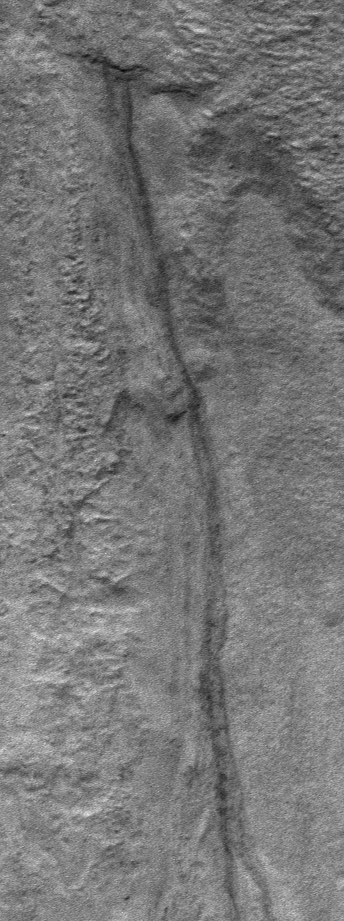

Groundwater May be Source for Erosion in Martian Gullies

Since their discovery early during the Mars Global Surveyor’s Mars Orbiter Camera investigation, as first reported in June 2000, Martian gullies have presented a puzzle for the Mars science community: what fluid was responsible for the erosion that created the channels, and where did it come from? The gullies seem to be quite young in a geologic sense (millions of years or less), yet modern and geologically-recent Mars is an extremely dry place, where water ice sublimates directly to gas when the temperature is warm enough.

Since June 2000, many hypotheses have been discussed at scientific meetings, in the scientific journals and elsewhere. The original June 2000 hypothesis held that the fluid was liquid water (either pure, salty, acidic, etc.) that came to the surface where slopes intersected conduits of groundwater. Such slopes include crater walls, valley walls, hills, massifs and crater central peaks. Later investigators explored the possibility that rather than liquid groundwater, the source was ground ice, which, under some climate conditions, melted to produce liquid runoff. Still others noted that thick mantles covered a fraction of the gully-bearing slopes, suggesting that the mantles were ancient, dust-covered snow or ice packs that might melt at the base to make liquid water runoff. Water was not the only fluid considered by various colleagues; carbon dioxide can be fluid at some pressures and temperatures. Fluid carbon dioxide was also proposed as a candidate fluidizing agent. Even dry mass movement, or land sliding, of unconsolidated granular material can exhibit some fluid-like behavior. Such mass movements were considered as an explanation for the gullies.

The presence of channels primarily formed by erosion but also displaying features representing along-channel deposition, such as levees and meanders, and terminal depositional aprons consisting of dozens to hundreds of individual flow lobes, contributed to the general acceptance of the hypothesis that gullies involved the action of liquid water.

Throughout the Mars Global Surveyor mission, the Mars Orbiter Camera team continued to image gullies at every opportunity, looking for new gullies, taking higher resolution images of previously identified gullies, and monitoring the gullies for changes that might occur. Among the results of this extensive survey are numerous examples of gullies that have geological relations to other things in their vicinity. This provides support for the hypothesis that the fluid responsible for the gullies came from beneath the ground, either as groundwater or melting of ice in the Martian subsurface. Three of the best examples are presented here.

Figure A: The first picture shows a pair of gully channels that emerge, fully-born at nearly their full width, from beneath small overhangs on the north wall of Dao Vallis. These overhangs are probably created by the presence of a hard-rock layer. Liquid, probably water, percolated through permeable layers just beneath these harder, more resistant rock layers. The arrow points to the place where one of the two neighboring channels emerges. This is a sub-frame of an image acquired on Jan. 10, 2006, located near 34.2 degrees south latitude, 268.1 degrees west longitude. The 150-meter scale bar is about 164 yards wide.

Figure B: The second picture shows a gully that formed on the wall of a crater that intersected a mare-type ridge. The term, mare, is from the dark volcanic plains of Earth’s moon, for example Mare Tranquilitatis was the plain on which the Apollo 11 crew landed in 1969. The lunar maria (maria is the plural form of mare), when viewed from above, have many “wrinkle” ridges. These ridges are the surface expression of thrust faults. The mare-type ridge in the picture shown here is thus the product of faulting, as rocks on the west (left) side of the image were thrust toward the east (right). Finding a gully associated with a fault is excellent evidence for the groundwater hypothesis, because ground water percolates through cracks and pores in the ground. On Earth, springs (where groundwater comes to the surface) are often found along fault lines. What is most important about this particular Martian gully is that it occurs equatorward of 30 degrees south, which is extremely unusual. The only gully in this crater is the one associated with the fault. It is essentially the site of a spring, now dried up perhaps. This picture is a sub-frame of an image located near 29.1 degrees south latitude, 207.5 degrees west longitude, acquired on Jan. 17, 2005.

Figure C: The third picture shows a small crater on the rim of a larger crater. Only a small portion of the wall of this larger crater is captured in the image. Immediately beneath the small crater occurs a group of gullies. The presence of these gullies also supports the groundwater hypothesis because impacting meteors will fracture the rocks into which they form a crater. In this case, there would be an initial set of subsurface fractures caused by the large impact that created the original, large crater. Then, when the smaller crater formed, it would have created additional fractures in its vicinity. These extra fractures would then have provided pathways, or conduits, through which ground water would come to the surface on the wall of the larger crater, thus creating the gullies observed. One might speculate that the group of gullies was formed by the impact that made the small crater, because of the heat and fracturing of rock during the impact process. However, the gullies are much younger than the small crater; the ejecta from the small crater has been largely eroded away or buried, and the crater partially filled, while the gullies appear sharp, crisp and fresh. This is a portion of an image located near 33.9 degrees south latitude, 160 degrees west longitude, acquired on March 31, 2006.

The Mars Global Surveyor mission is managed for NASA’s Office of Space Science, Washington, by NASA’s Jet Propulsion Laboratory, Pasadena, Calif., a division of the California Institute of Technology, also in Pasadena. Lockheed Martin Space Systems, Denver, developed and operates the spacecraft. Malin Space Science Systems, San Diego, Calif., built and operates the Mars Orbiter Camera.

Credit: NASA/JPL/Malin Space Science Systems